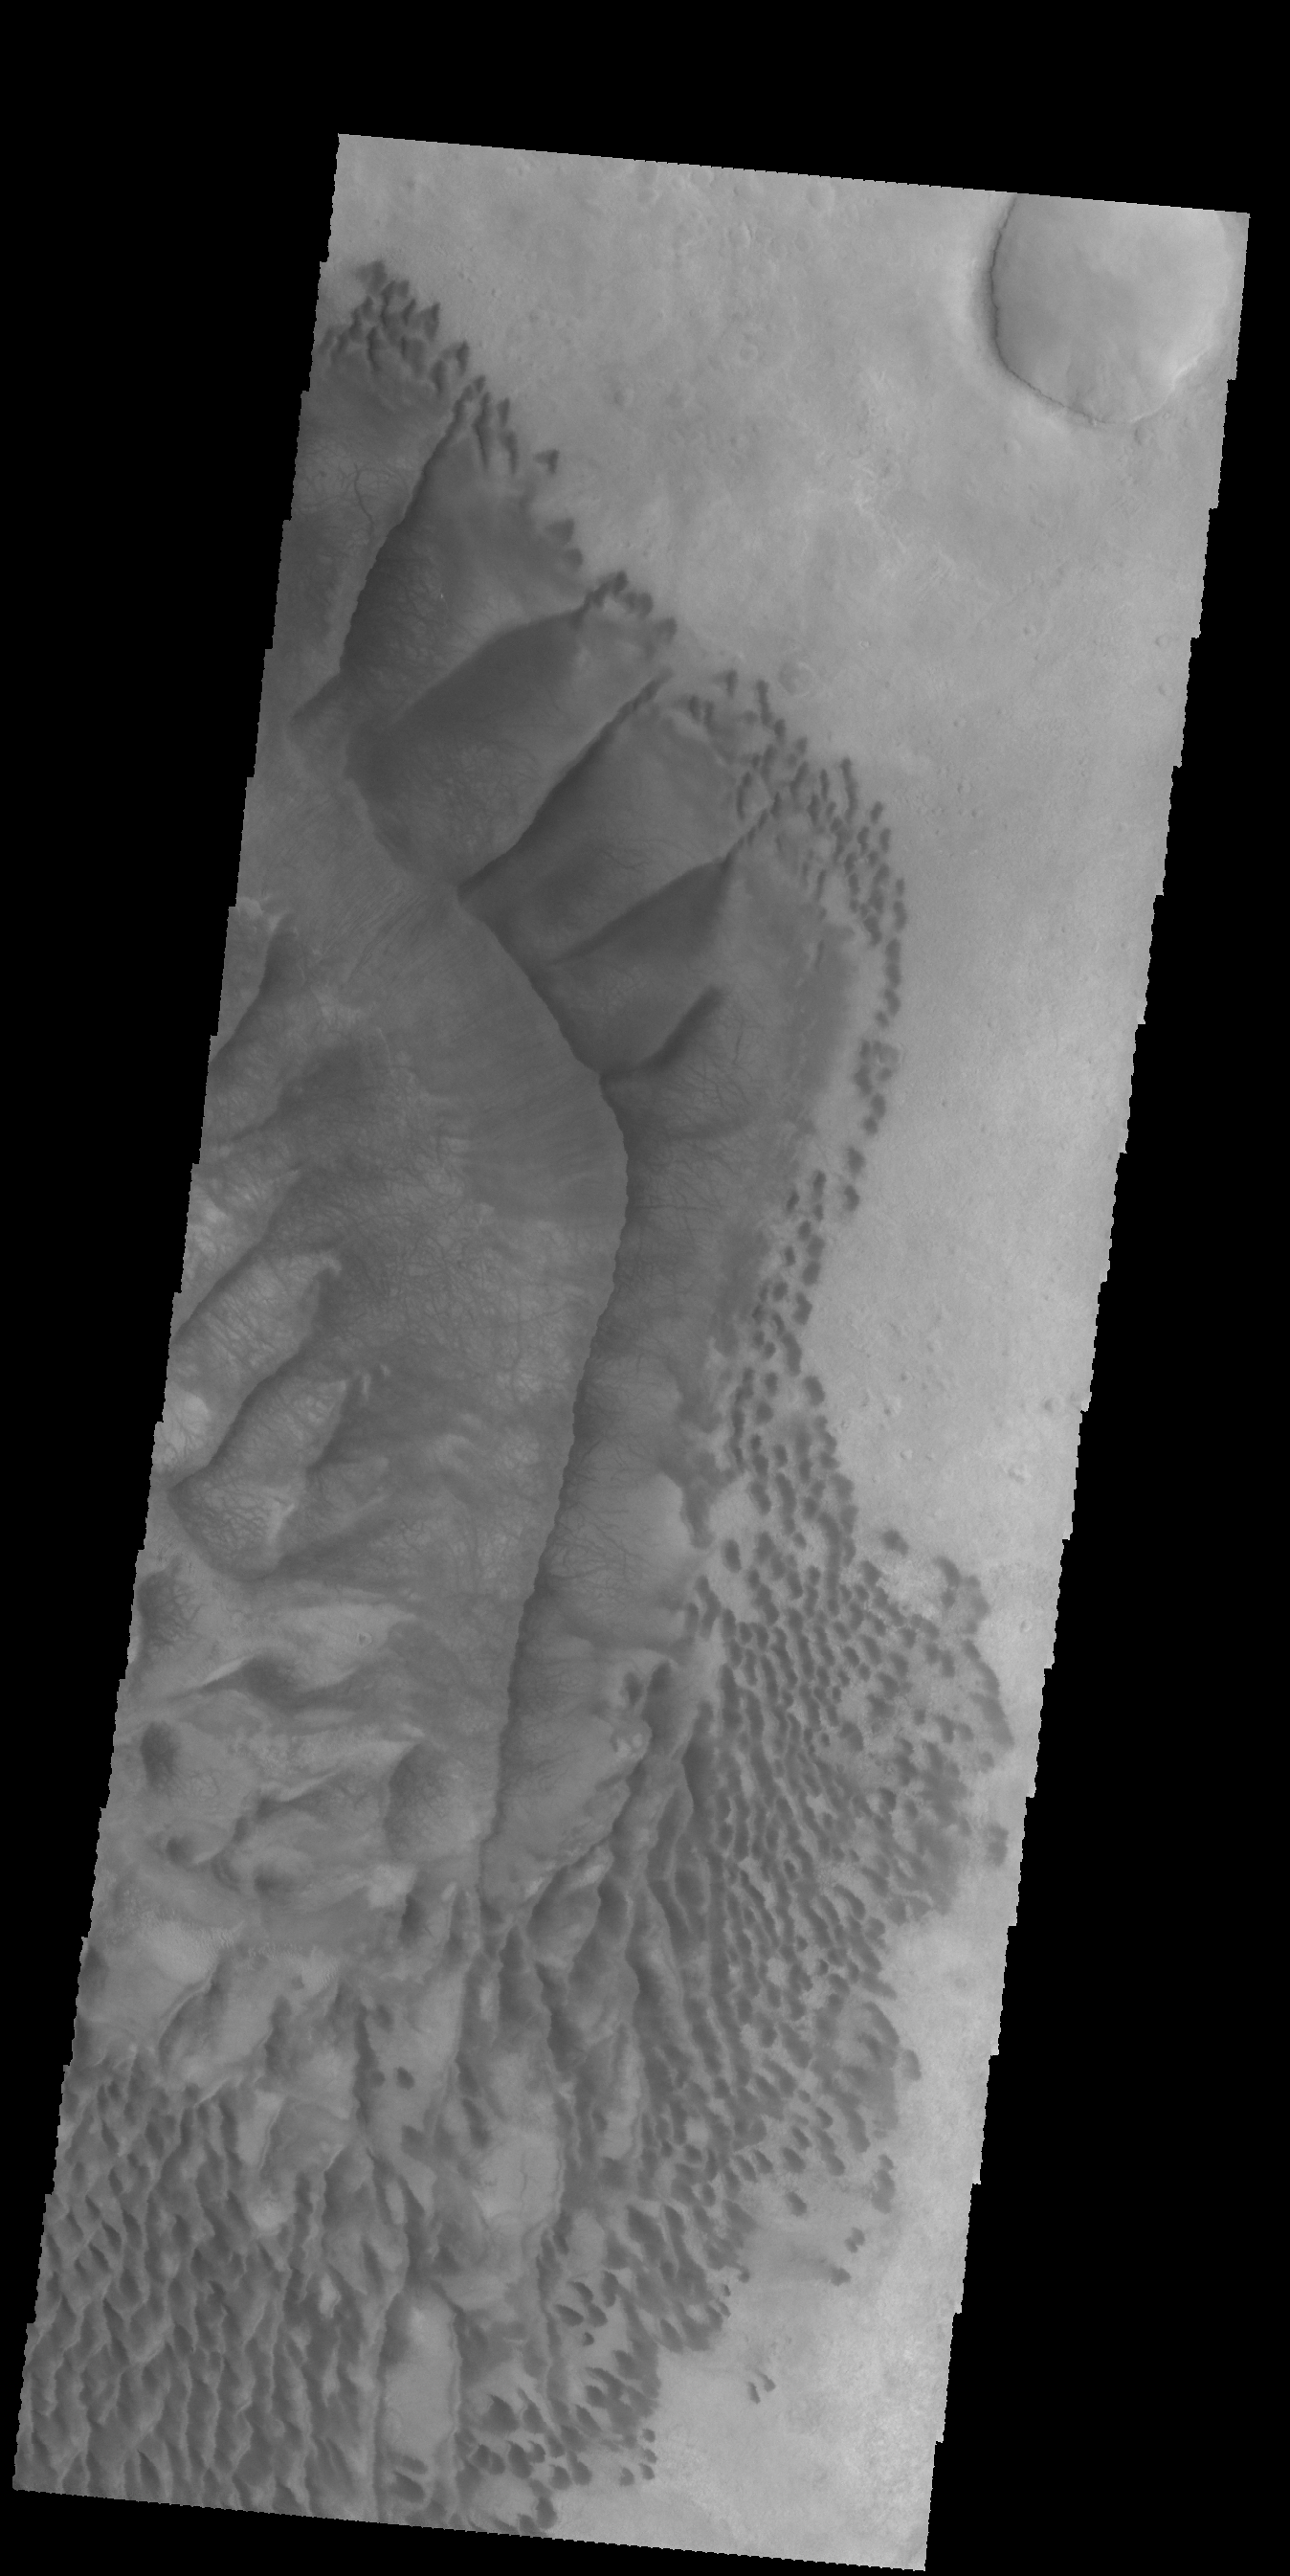

Russell Crater Dunes – VIS

Today’s VIS image was collected at the same time as yesterday’s IR image. The dunes are dark in the VIS image, because the material is darker in color than the surrounding material.

Latitude: -54.3016 Longitude: 13.1403 Instrument: VIS Captured: 2015-01-21 17:09

Please see the THEMIS Data Citation Note for details on crediting THEMIS images.

NASA’s Jet Propulsion Laboratory manages the 2001 Mars Odyssey mission for NASA’s Science Mission Directorate, Washington, D.C. The Thermal Emission Imaging System (THEMIS) was developed by Arizona State University, Tempe, in collaboration with Raytheon Santa Barbara Remote Sensing. The THEMIS investigation is led by Dr. Philip Christensen at Arizona State University. Lockheed Martin Astronautics, Denver, is the prime contractor for the Odyssey project, and developed and built the orbiter. Mission operations are conducted jointly from Lockheed Martin and from JPL, a division of the California Institute of Technology in Pasadena.

Credit: NASA/JPL-Caltech/ASU